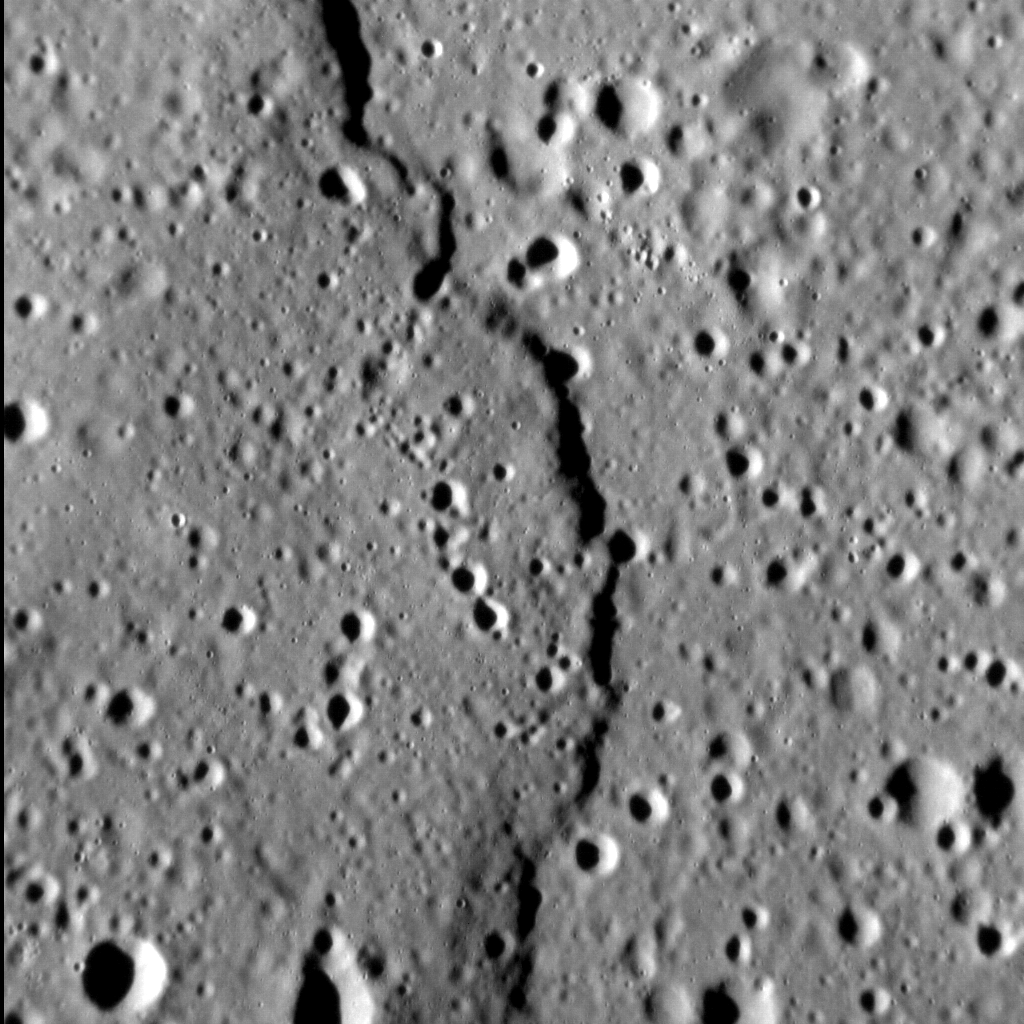

It’s Not My Fault

We know that Mercury’s surface is heavily tectonized, but we don’t always get to see features like lobate scarps up close. This example, located within a smooth plains deposit near the equator, has a total length of about 120 km (75 miles) but is only on the order of a couple of hundred meters in relief. Numerous impact craters dot the scene, including some that superpose the scarp face itself.

This image was acquired as a high-resolution targeted observation. Targeted observations are images of a small area on Mercury’s surface at resolutions much higher than the 200-meter/pixel morphology base map. It is not possible to cover all of Mercury’s surface at this high resolution, but typically several areas of high scientific interest are imaged in this mode each week.

Date acquired: August 01, 2014
Image Mission Elapsed Time (MET): 49201446
Image ID: 6790688
Instrument: Narrow Angle Camera (NAC) of the Mercury Dual Imaging System (MDIS)
Center Latitude: 4.5°
Center Longitude: 76.9° E
Resolution: 21 meters/pixel
Scale: The left-to-right field of view in this image is about 21.4 km (13.3 miles) across
Incidence Angle: 76.3°
Emission Angle: 1.3°
Phase Angle: 74.9°
North is up in this image.

The MESSENGER spacecraft is the first ever to orbit the planet Mercury, and the spacecraft’s seven scientific instruments and radio science investigation are unraveling the history and evolution of the Solar System’s innermost planet. During the first two years of orbital operations, MESSENGER acquired over 150,000 images and extensive other data sets. MESSENGER is capable of continuing orbital operations until early 2015.

For information regarding the use of images, see the MESSENGER image use policy.

Credit: NASA/Johns Hopkins University Applied Physics Laboratory/Carnegie Institution of Washington